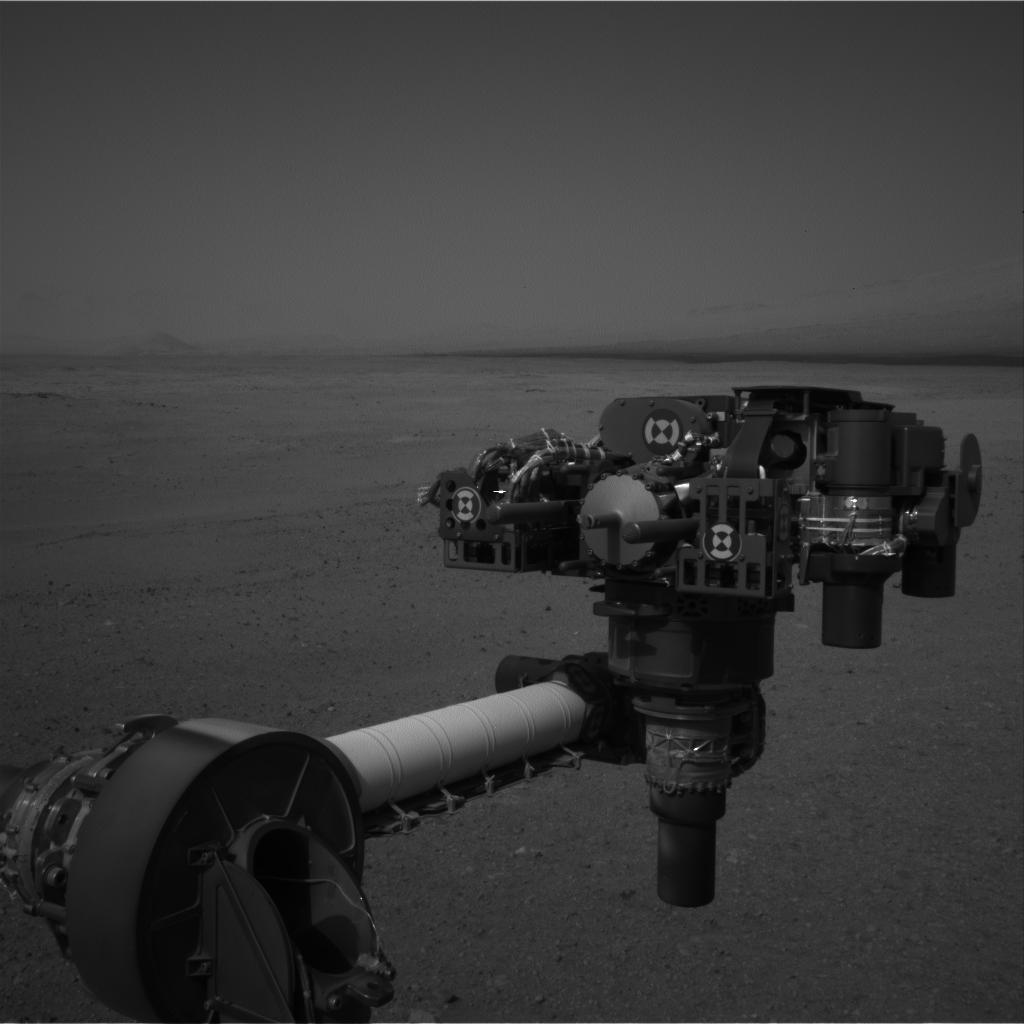

End of Curiosity’s Extended Arm, Full-Resolution

The contrast in this version has been adjusted

This full-resolution image from NASA’s Curiosity shows the turret of tools at the end of the rover’s extended robotic arm on Aug. 20, 2012. The Navigation Camera captured this view.

JPL manages the Mars Science Laboratory/Curiosity for NASA’s Science Mission Directorate in Washington. The rover was designed, developed and assembled at JPL, a division of the California Institute of Technology in Pasadena.

Credit: NASA/JPL-Caltech